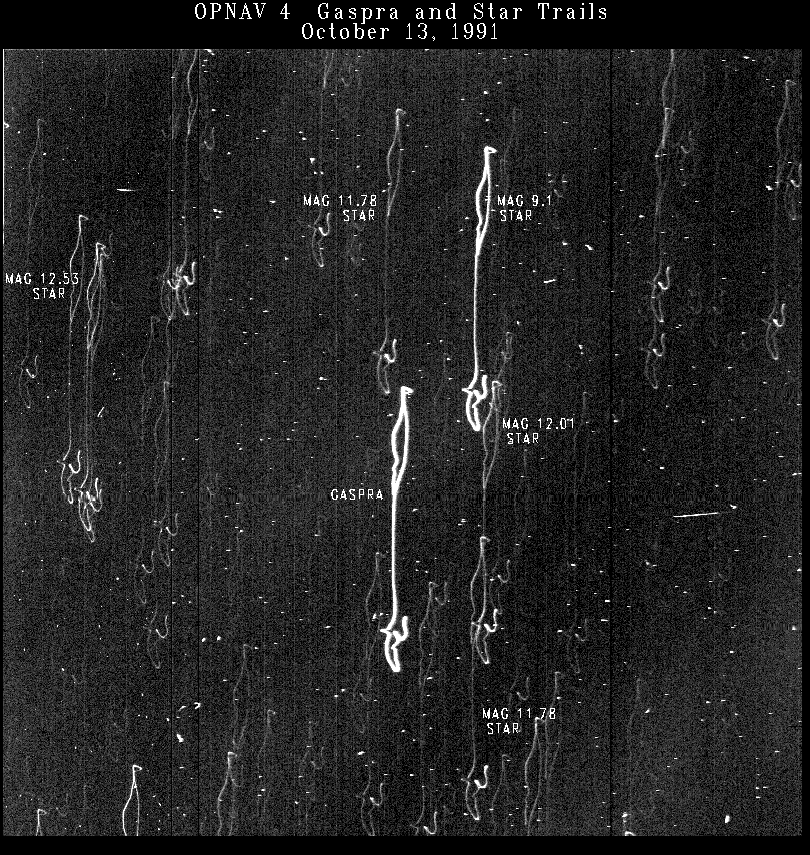

Gaspra Optical Navigation Image

This time-exposure picture of the asteroid Gaspra and background stars is one of four optical navigation images made by Galileo’s imaging system to improve knowledge of Gaspra’s location for the spacecraft flyby. The 26-second exposure was made October 13, 1991, when Galileo was about 11 million kilometers (7 million miles) from the asteroid. The camera was deliberately slewed about 0.14 degrees to stretch the asteroid and star images into streaks. Information from this and other navigation images was used to design trajectory correction maneuvers to place the spacecraft in the best path for its observations of Gaspra.

Credit: NASA/JPL